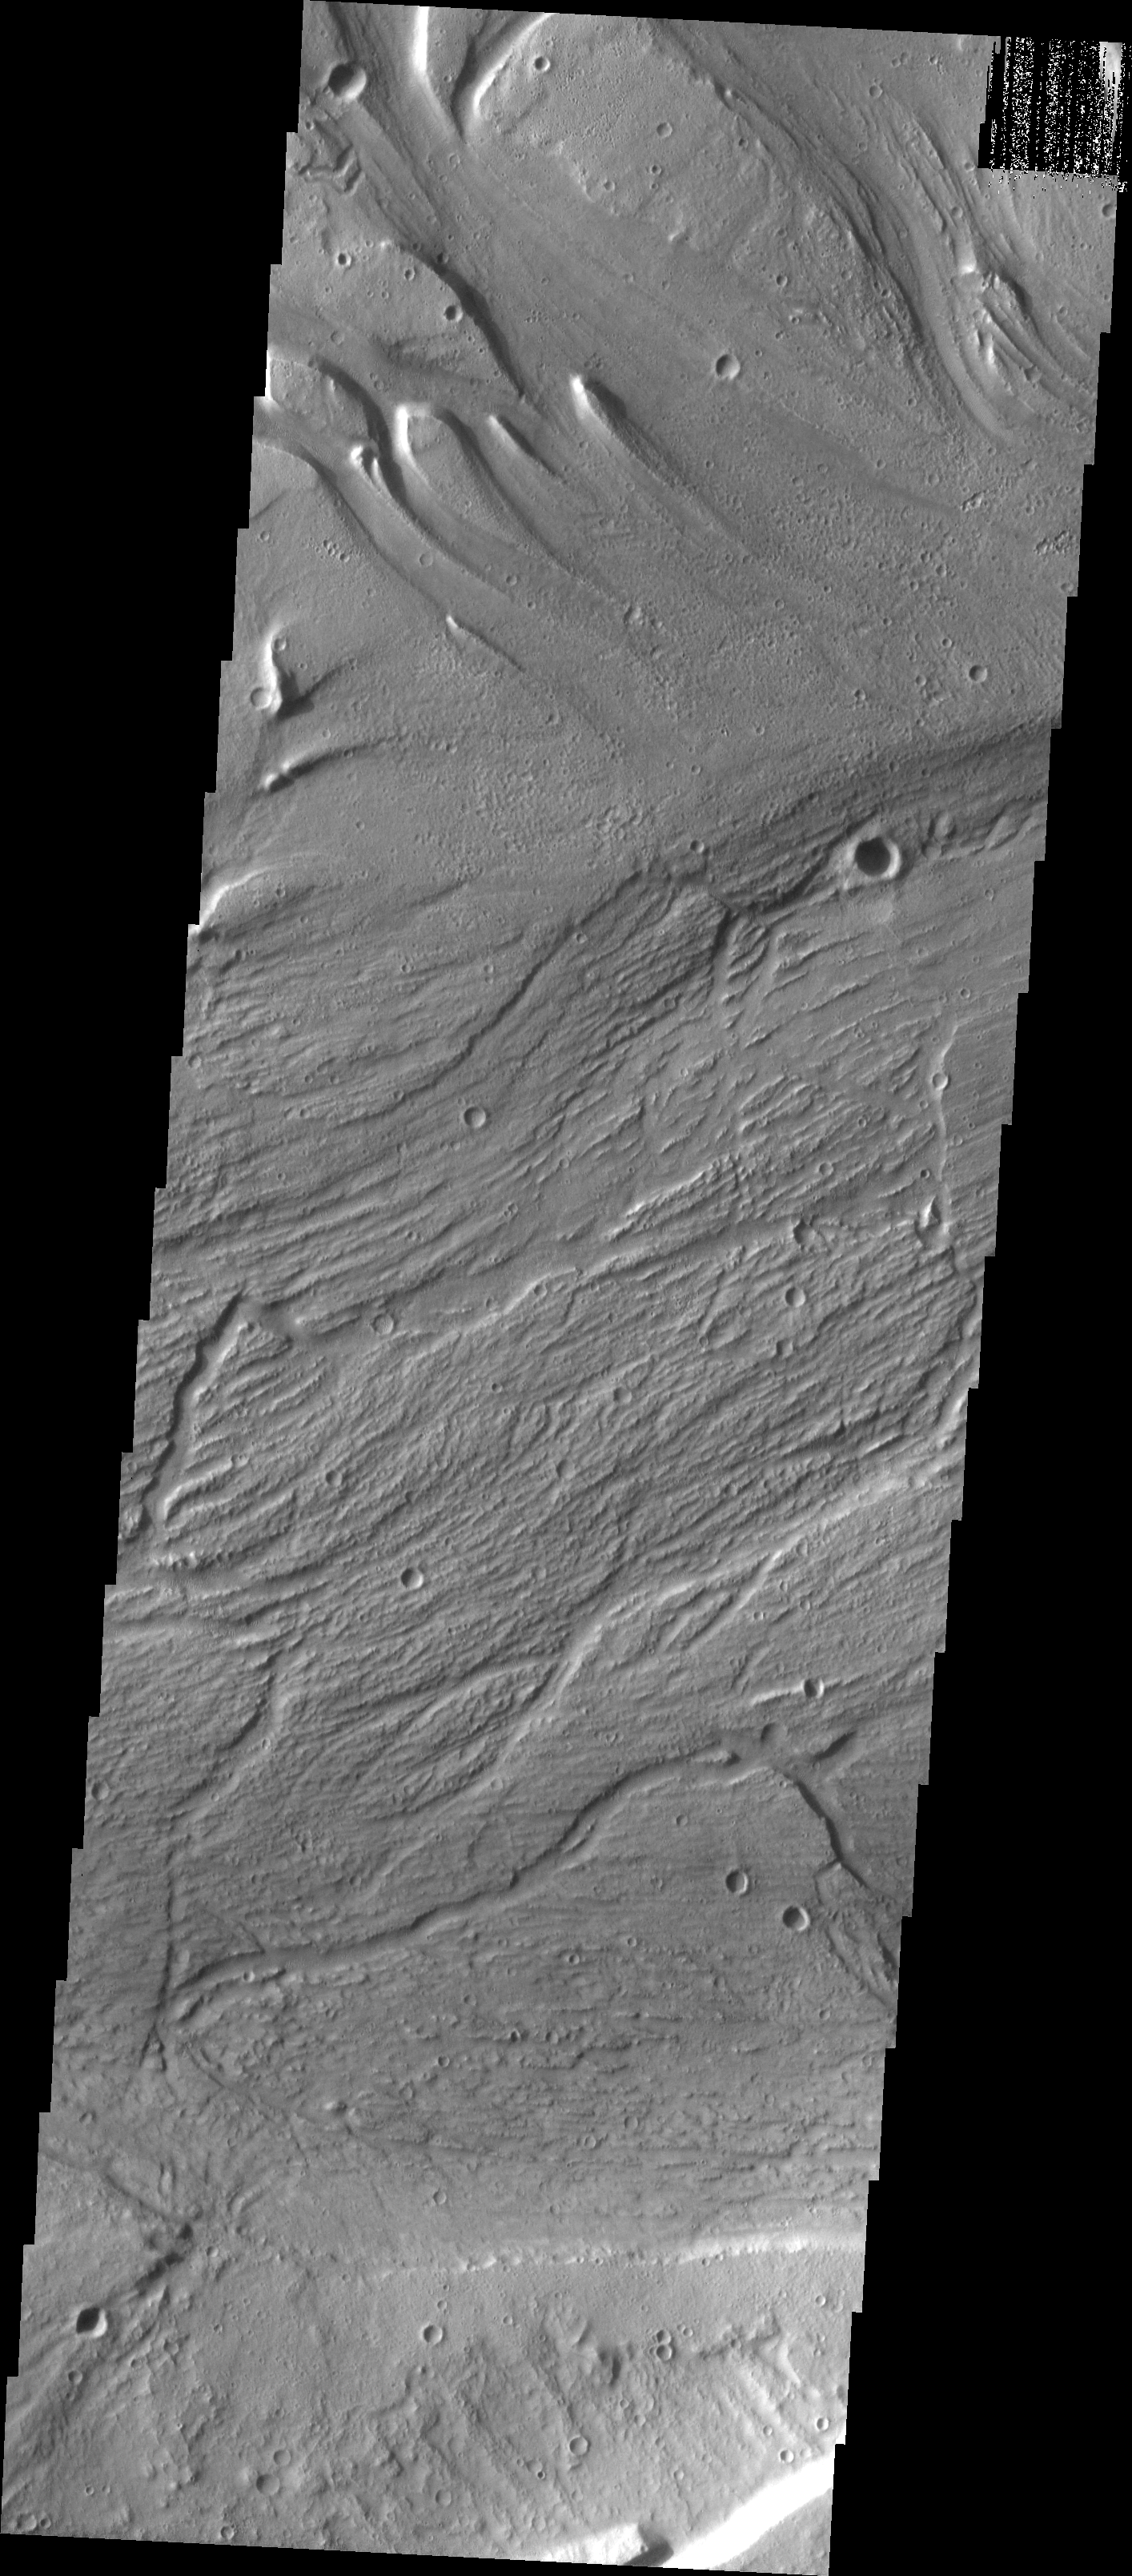

Islands in Kasei Vallis

Kasei Vallis is our topic for the weeks of April 18 and 25. Originating on the margin of Lunae Planum, the Kasei Vallis complex contains two main channels that run east-west across Tempe Terra and empty into Chryse Planitia. During the week of April 18th we will concentrate on the northern branch of Kasei Vallis. The week of April 25 will be devoted to the southern branch.

The formation of Kasei Vallis is still being studied and several theories exist. It is thought that volcanic subsurfaceing heating in the Tharsis/Lunae Planum region resulted in a release of water, which carved the channels and produced the landforms seen within the channels. One theory is that this was a one-time catastropic event, another theory speculates that several flooding events occurred over a long time period. Others have proposed that some of the landforms (especially scour marks and teardrop shaped “islands”) are the result of glacial flow rather than liquid flow. Teardrop shaped islands are common in terrestrial rivers, where the water is eroding material in the channel. A glacial feature called a drumlin has the exact same shape, but is formed by deposition beneath continental glaciers.

The upper portion of this VIS image contains several teardrop shaped “islands.” If water cut these islands or if glaciers deposited them, the thin tail points in the direction of flow. In this case, the flow was from upper left to the right. The scoured channel floor indicates that flow was to the right and upper right. The context image shows the multiple directions of flow in this region of the vallis.

Image information: VIS instrument. Latitude 25.2, Longitude 307.8 East (52.2 West). 19 meter/pixel resolution.

Note: this THEMIS visual image has not been radiometrically nor geometrically calibrated for this preliminary release. An empirical correction has been performed to remove instrumental effects. A linear shift has been applied in the cross-track and down-track direction to approximate spacecraft and planetary motion. Fully calibrated and geometrically projected images will be released through the Planetary Data System in accordance with Project policies at a later time.

NASA’s Jet Propulsion Laboratory manages the 2001 Mars Odyssey mission for NASA’s Office of Space Science, Washington, D.C. The Thermal Emission Imaging System (THEMIS) was developed by Arizona State University, Tempe, in collaboration with Raytheon Santa Barbara Remote Sensing. The THEMIS investigation is led by Dr. Philip Christensen at Arizona State University. Lockheed Martin Astronautics, Denver, is the prime contractor for the Odyssey project, and developed and built the orbiter. Mission operations are conducted jointly from Lockheed Martin and from JPL, a division of the California Institute of Technology in Pasadena.

Credit: NASA/JPL/Arizona State University